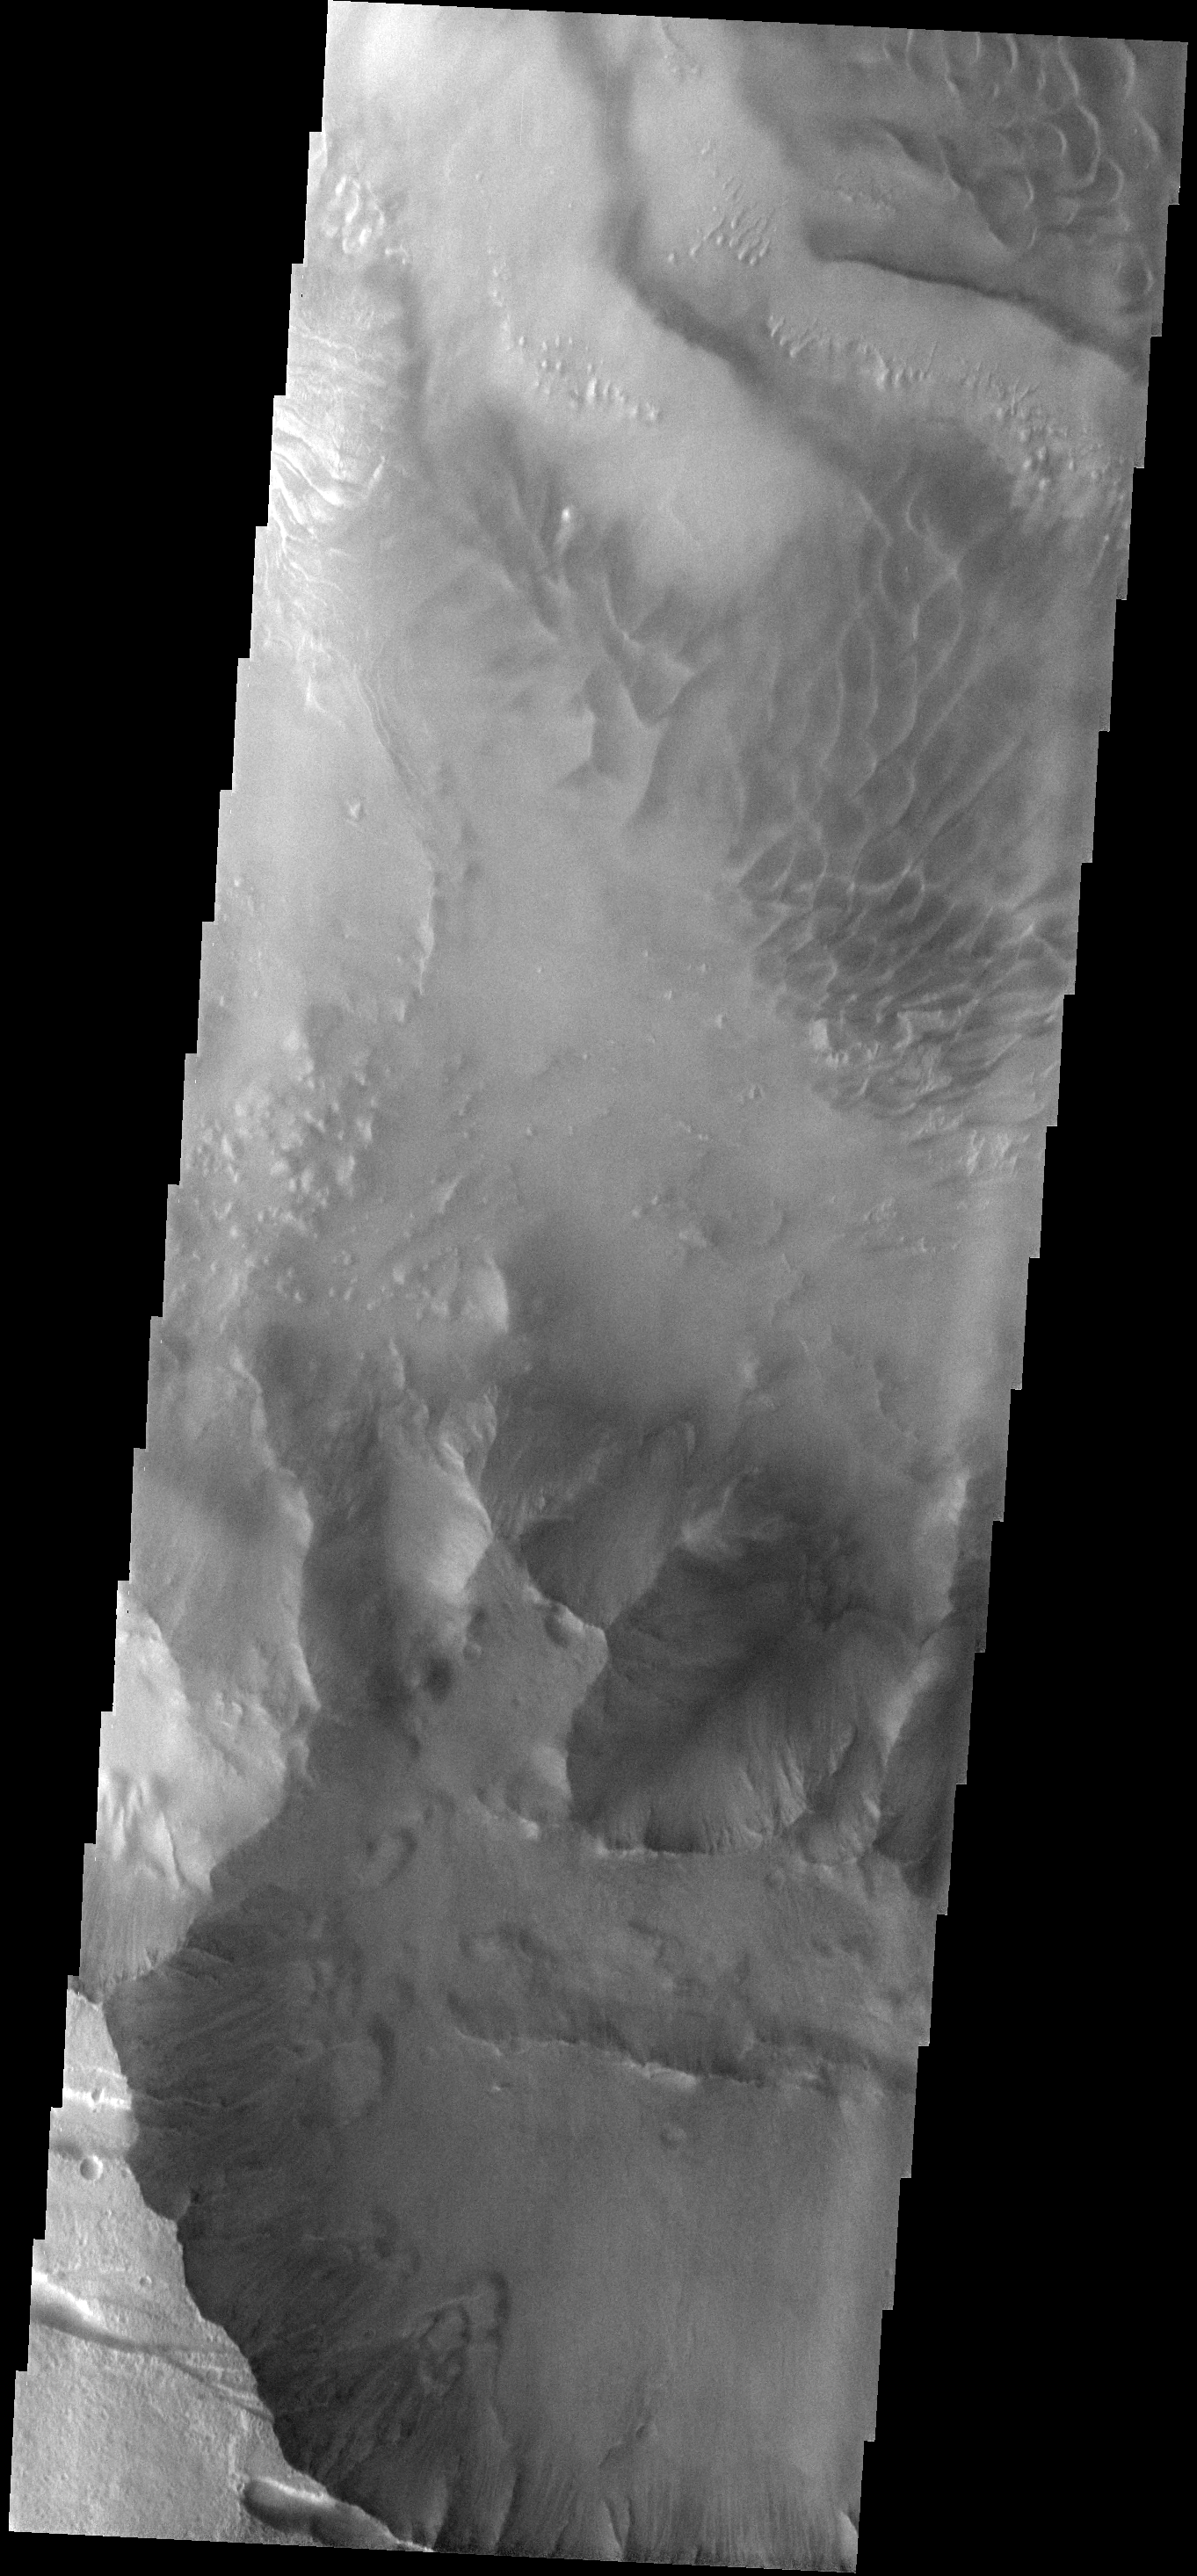

Melas Chasma

This image of the southern rim of Melas Chasma shows numerous small landslides. Large sand dunes are visible on the floor of Melas Chasma.

Image information: VIS instrument. Latitude -13.4N, Longitude 288.4E. 18 meter/pixel resolution.

Please see the THEMIS Data Citation Note for details on crediting THEMIS images.

Note: this THEMIS visual image has not been radiometrically nor geometrically calibrated for this preliminary release. An empirical correction has been performed to remove instrumental effects. A linear shift has been applied in the cross-track and down-track direction to approximate spacecraft and planetary motion. Fully calibrated and geometrically projected images will be released through the Planetary Data System in accordance with Project policies at a later time.

NASA’s Jet Propulsion Laboratory manages the 2001 Mars Odyssey mission for NASA’s Office of Space Science, Washington, D.C. The Thermal Emission Imaging System (THEMIS) was developed by Arizona State University, Tempe, in collaboration with Raytheon Santa Barbara Remote Sensing. The THEMIS investigation is led by Dr. Philip Christensen at Arizona State University. Lockheed Martin Astronautics, Denver, is the prime contractor for the Odyssey project, and developed and built the orbiter. Mission operations are conducted jointly from Lockheed Martin and from JPL, a division of the California Institute of Technology in Pasadena.

Credit: NASA/JPL/ASU